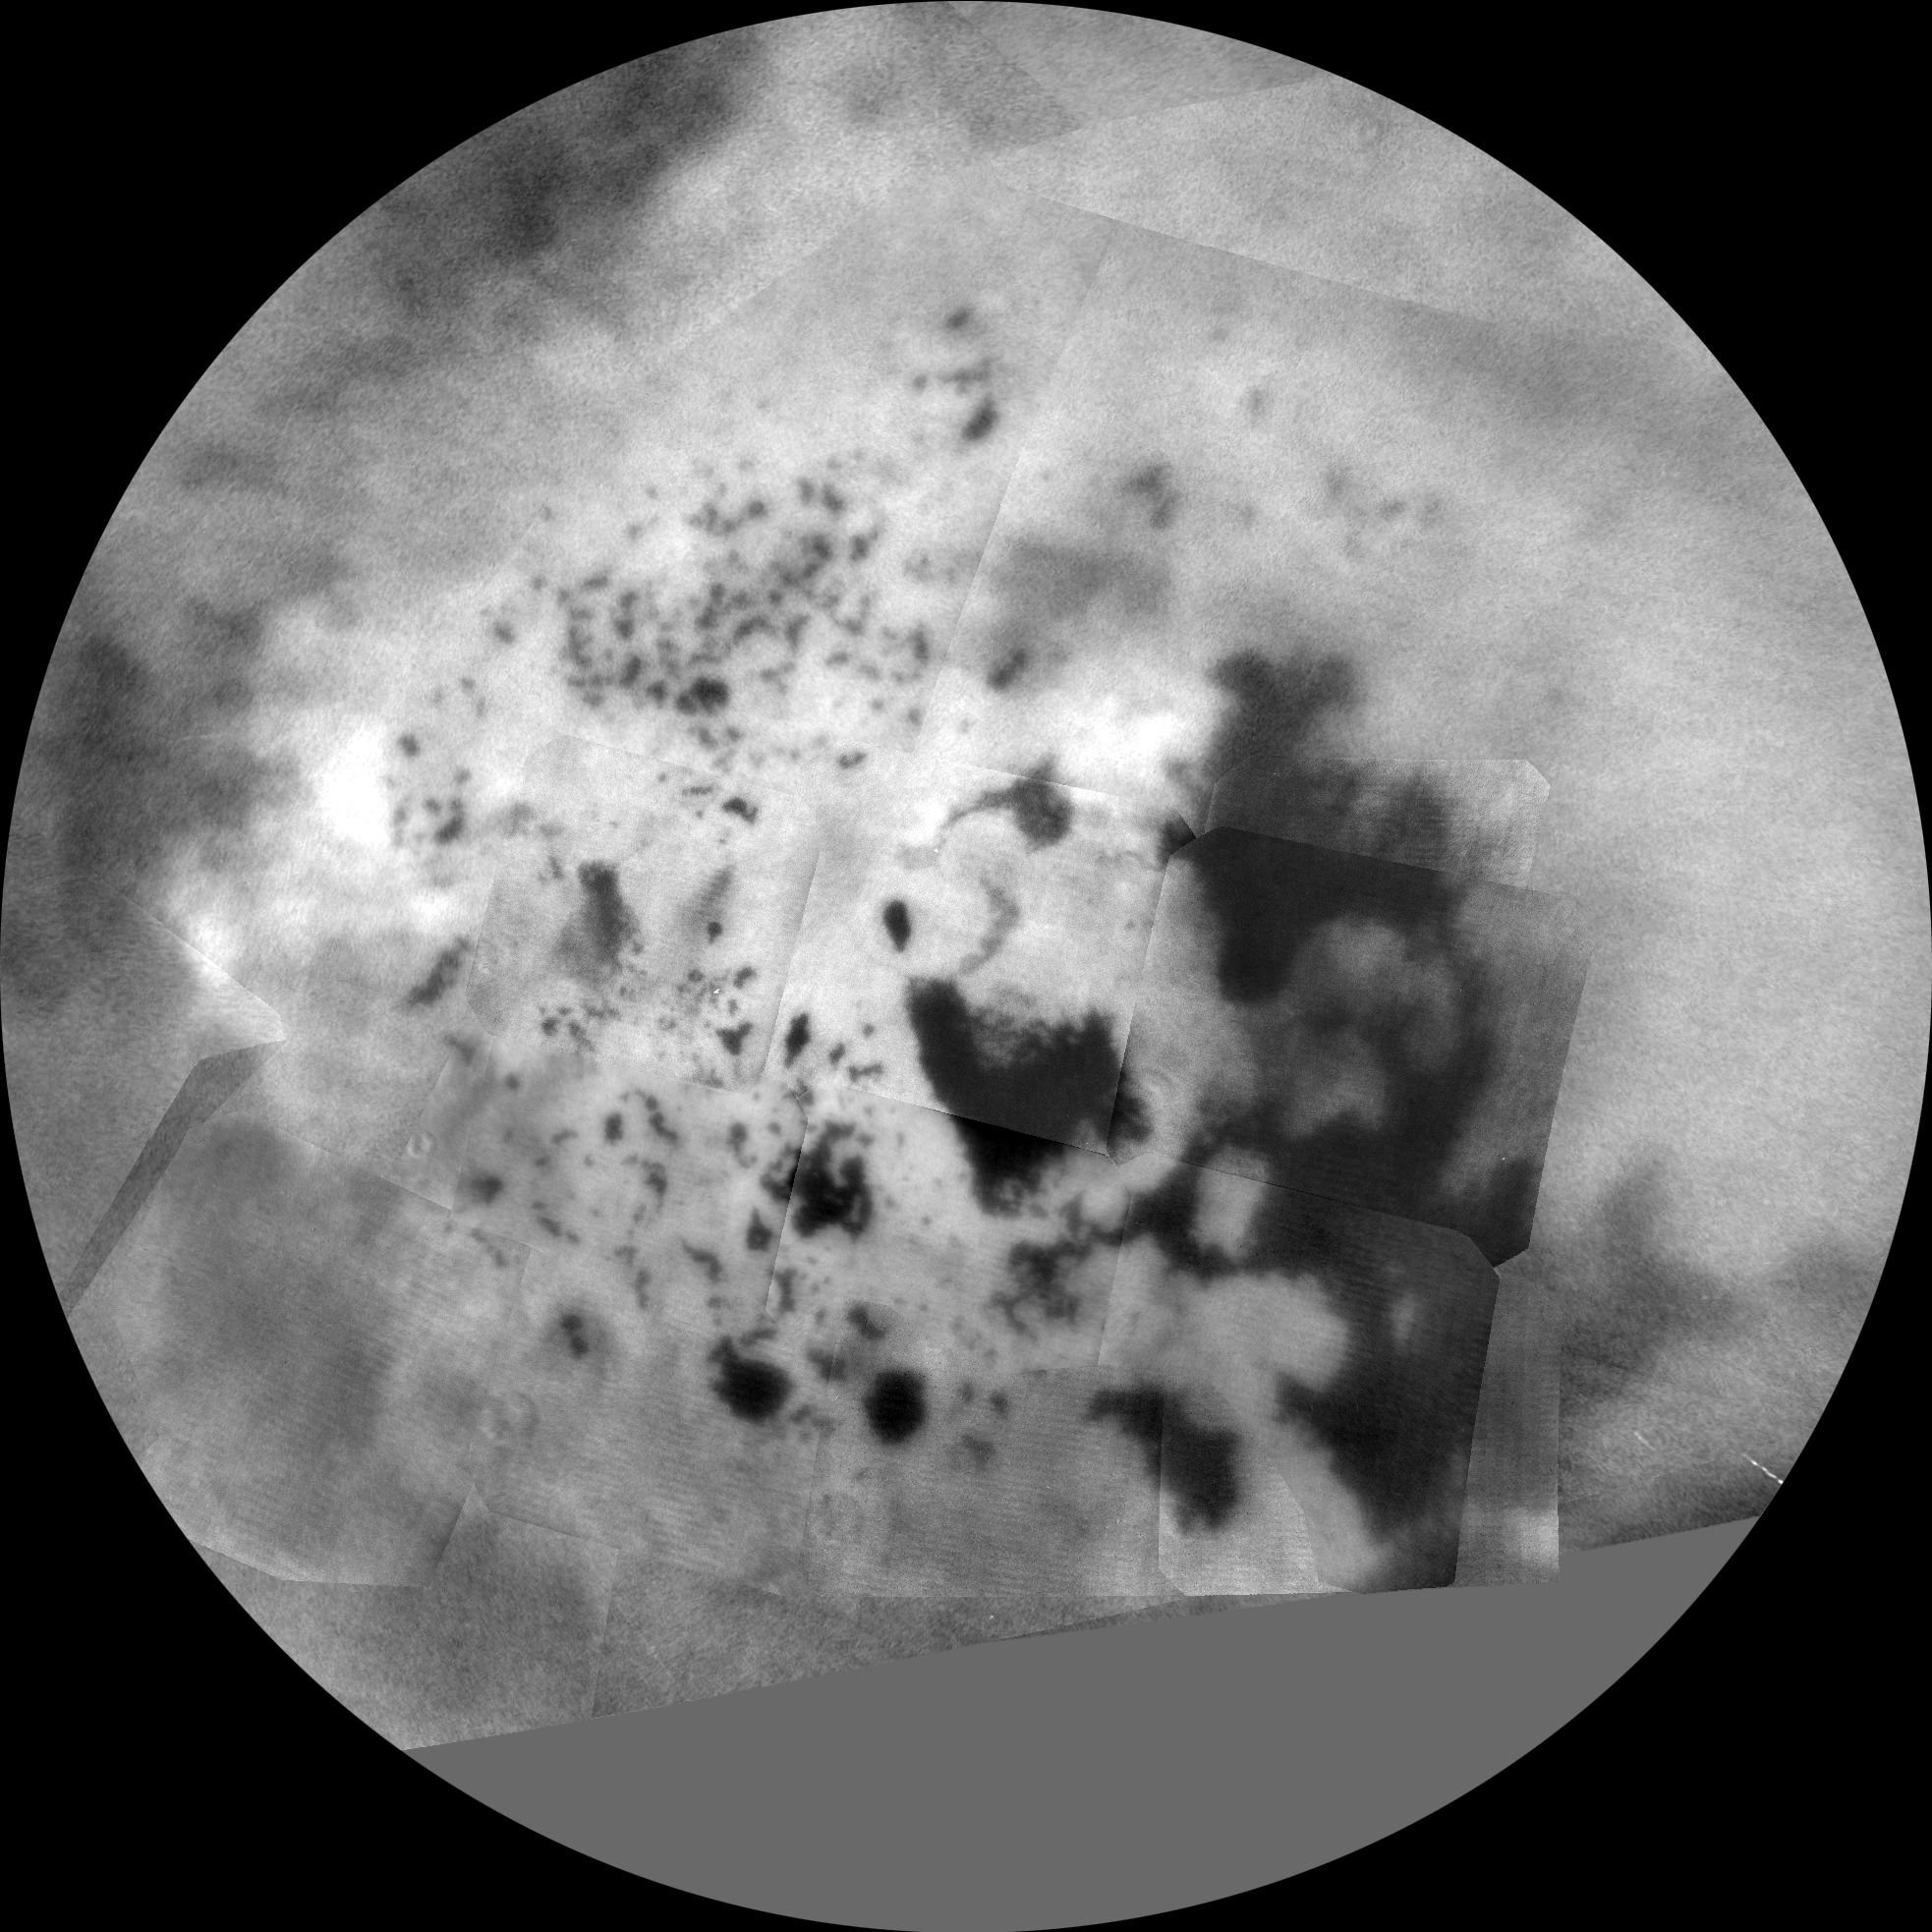

Titan Polar Maps – 2015

NorthNorth labeledSouthSouth labeled

The northern and southern hemispheres of Titan are seen in these polar stereographic maps, assembled in 2015 using the best-available images of the giant Saturnian moon from NASA’s Cassini mission. The images were taken by Cassini’s imaging cameras using a spectral filter centered at 938 nanometers, allowing researchers to examine variations in albedo (or inherent brightness) across the surface of Titan. These maps utilize imaging data collected through Cassini’s flyby on April 7, 2014, known as “T100.”

Titan’s north pole was not well illuminated early in Cassini’s mission, because it was winter in the northern hemisphere when the spacecraft arrived at Saturn. Cassini has been better able to observe northern latitudes in more recent years due to seasonal changes in solar illumination. Compared to the previous version of Cassini’s north polar map (see PIA11146), this map provides much more detail and fills in a large area of missing data. The imaging data in these maps complement Cassini synthetic aperture radar (SAR) mapping of Titan’s north pole (see PIA17655).

The uniform gray area in the northern hemisphere indicates a gap in the imaging coverage of Titan’s surface, to date. The missing data will be imaged by Cassini during flybys on December 15, 2016 and March 5, 2017.

Lakes are also seen in the southern hemisphere map, but they are much less common than in the north polar region. Only a lakes have been confirmed in the south. The dark, footprint-shaped feature at 180 degrees west is Ontario Lacus; a smaller lake named Crveno Lacus can be seen as a very dark spot just above Ontario. The dark-albedo area seen at the top of the southern hemisphere map (at 0 degrees west) is an area called Mezzoramia.

Each map is centered on one of the poles, and surface coverage extends southward to 60 degrees latitude. Grid lines indicate latitude in 10-degree increments and longitude in 30-degree increments. The scale in the full-size versions of these maps is 4,600 feet (1,400 meters) per pixel. The mean radius of Titan used for projection of these maps is 1,600 miles (2,575 kilometers).

The Cassini mission is a cooperative project of NASA, ESA (the European Space Agency) and the Italian Space Agency. The Jet Propulsion Laboratory, a division of the California Institute of Technology in Pasadena, manages the mission for NASA’s Science Mission Directorate, Washington. The Cassini orbiter and its two onboard cameras were designed, developed and assembled at JPL. The imaging operations center is based at the Space Science Institute in Boulder, Colorado.

Credit: NASA/JPL-Caltech/Space Science Institute